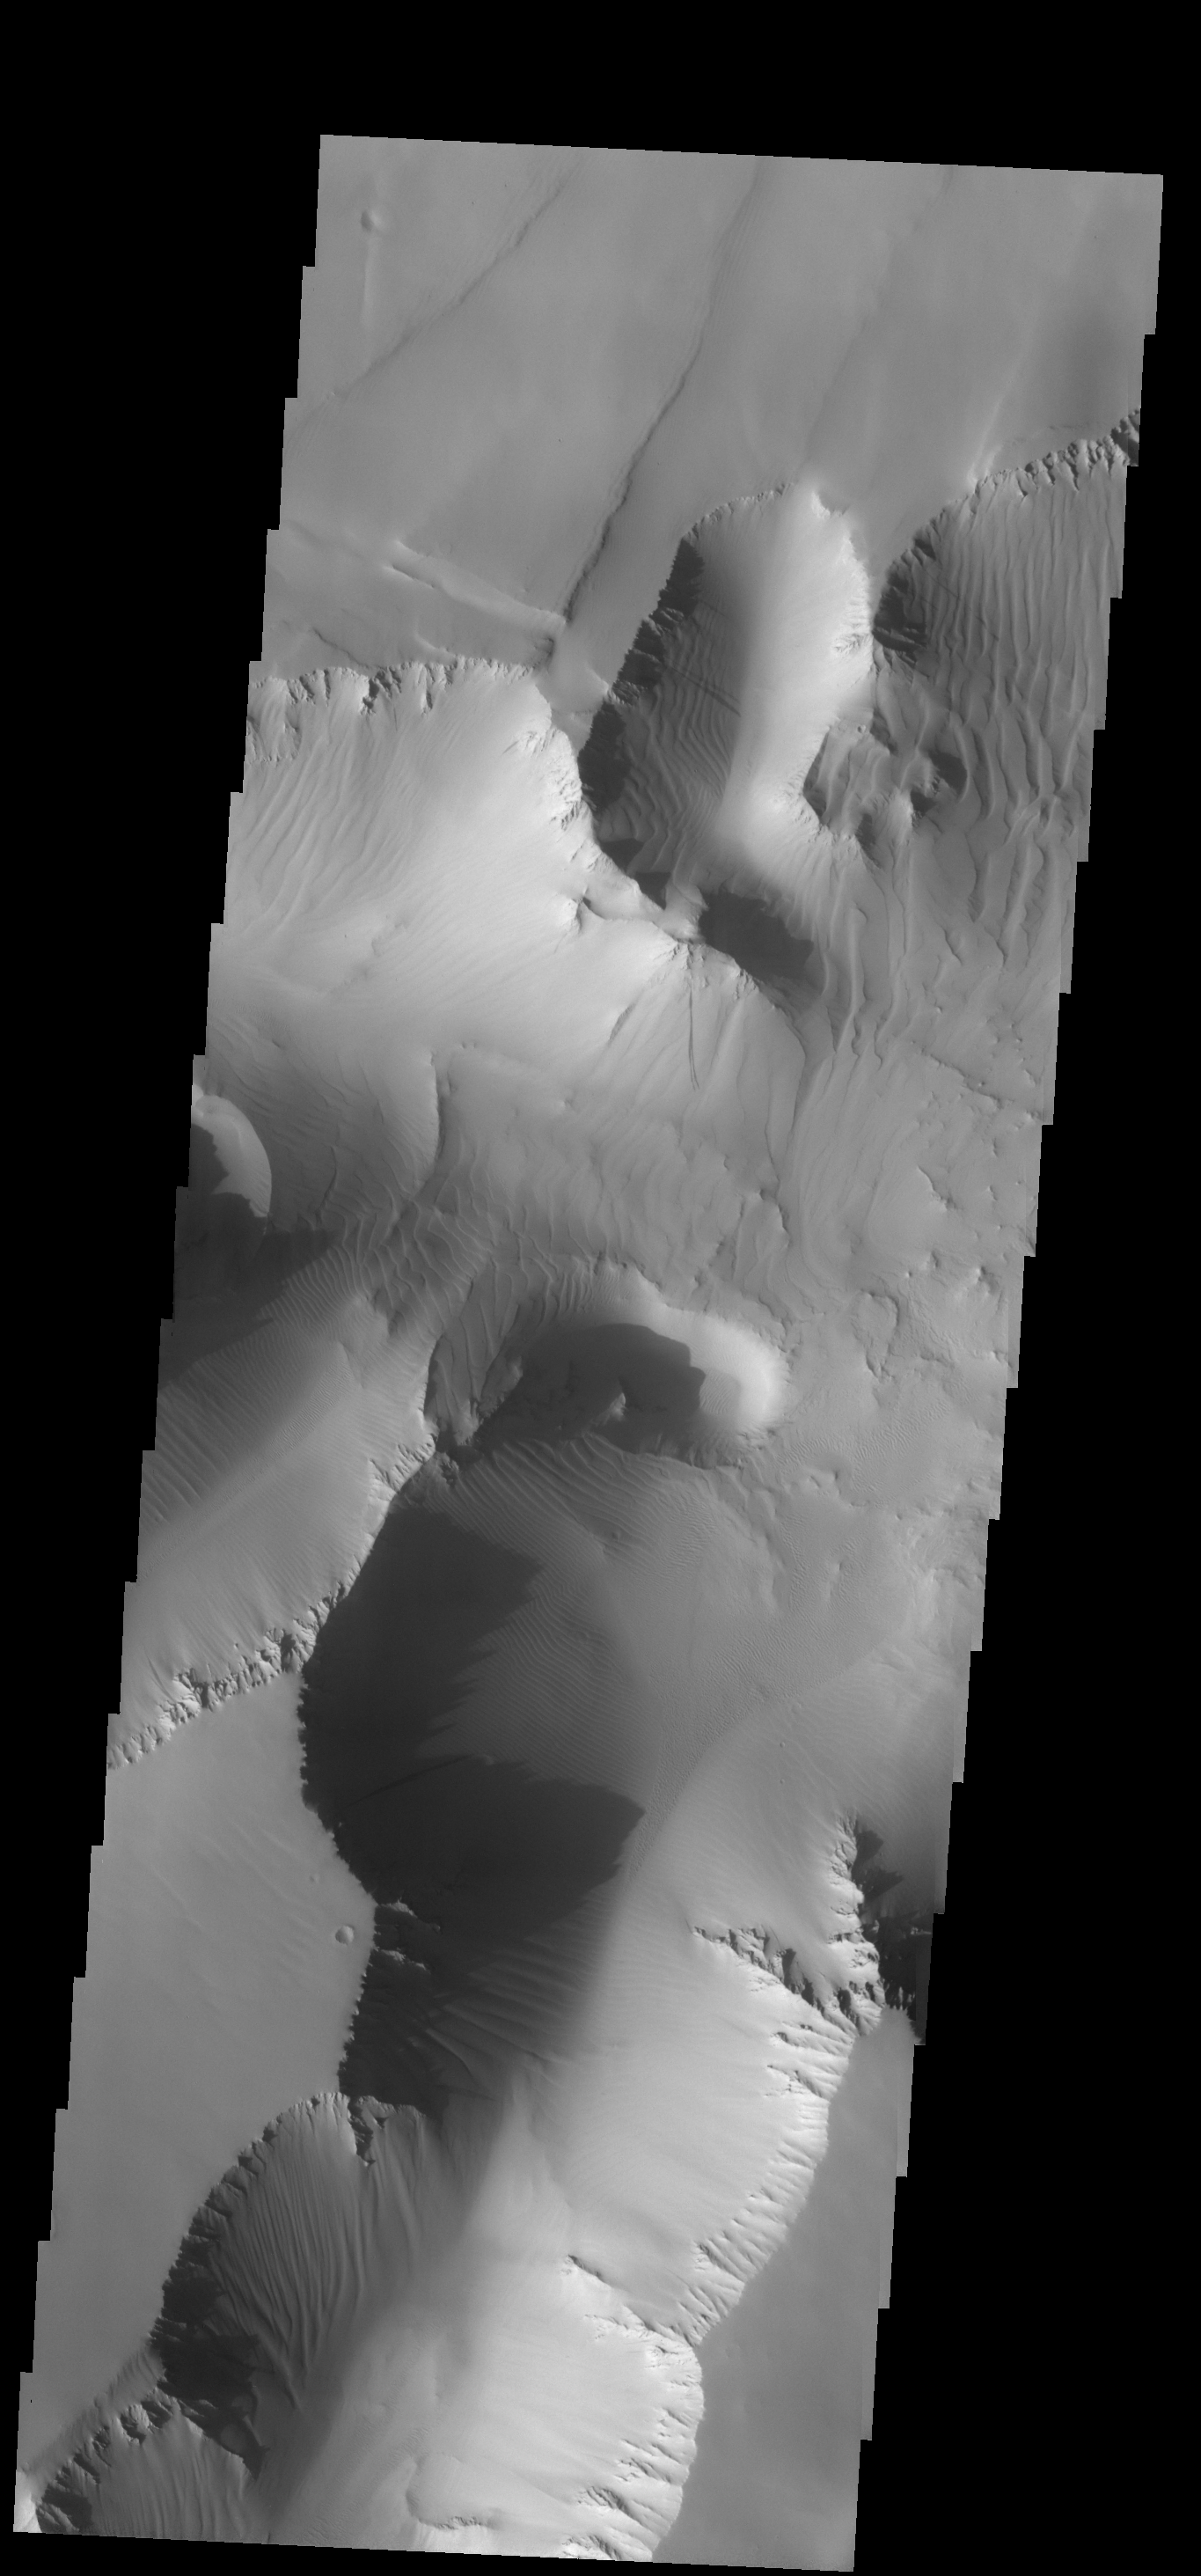

Noctis Labyrinthus

Sand sheets cover most of the walls and floors of this part of Noctis Labyrinthus.

Image information: VIS instrument. Latitude -5.7N, Longitude 264.3E. 18 meter/pixel resolution.

Please see the THEMIS Data Citation Note for details on crediting THEMIS images.

Note: this THEMIS visual image has not been radiometrically nor geometrically calibrated for this preliminary release. An empirical correction has been performed to remove instrumental effects. A linear shift has been applied in the cross-track and down-track direction to approximate spacecraft and planetary motion. Fully calibrated and geometrically projected images will be released through the Planetary Data System in accordance with Project policies at a later time.

NASA’s Jet Propulsion Laboratory manages the 2001 Mars Odyssey mission for NASA’s Office of Space Science, Washington, D.C. The Thermal Emission Imaging System (THEMIS) was developed by Arizona State University, Tempe, in collaboration with Raytheon Santa Barbara Remote Sensing. The THEMIS investigation is led by Dr. Philip Christensen at Arizona State University. Lockheed Martin Astronautics, Denver, is the prime contractor for the Odyssey project, and developed and built the orbiter. Mission operations are conducted jointly from Lockheed Martin and from JPL, a division of the California Institute of Technology in Pasadena.

Credit: NASA/JPL/ASU